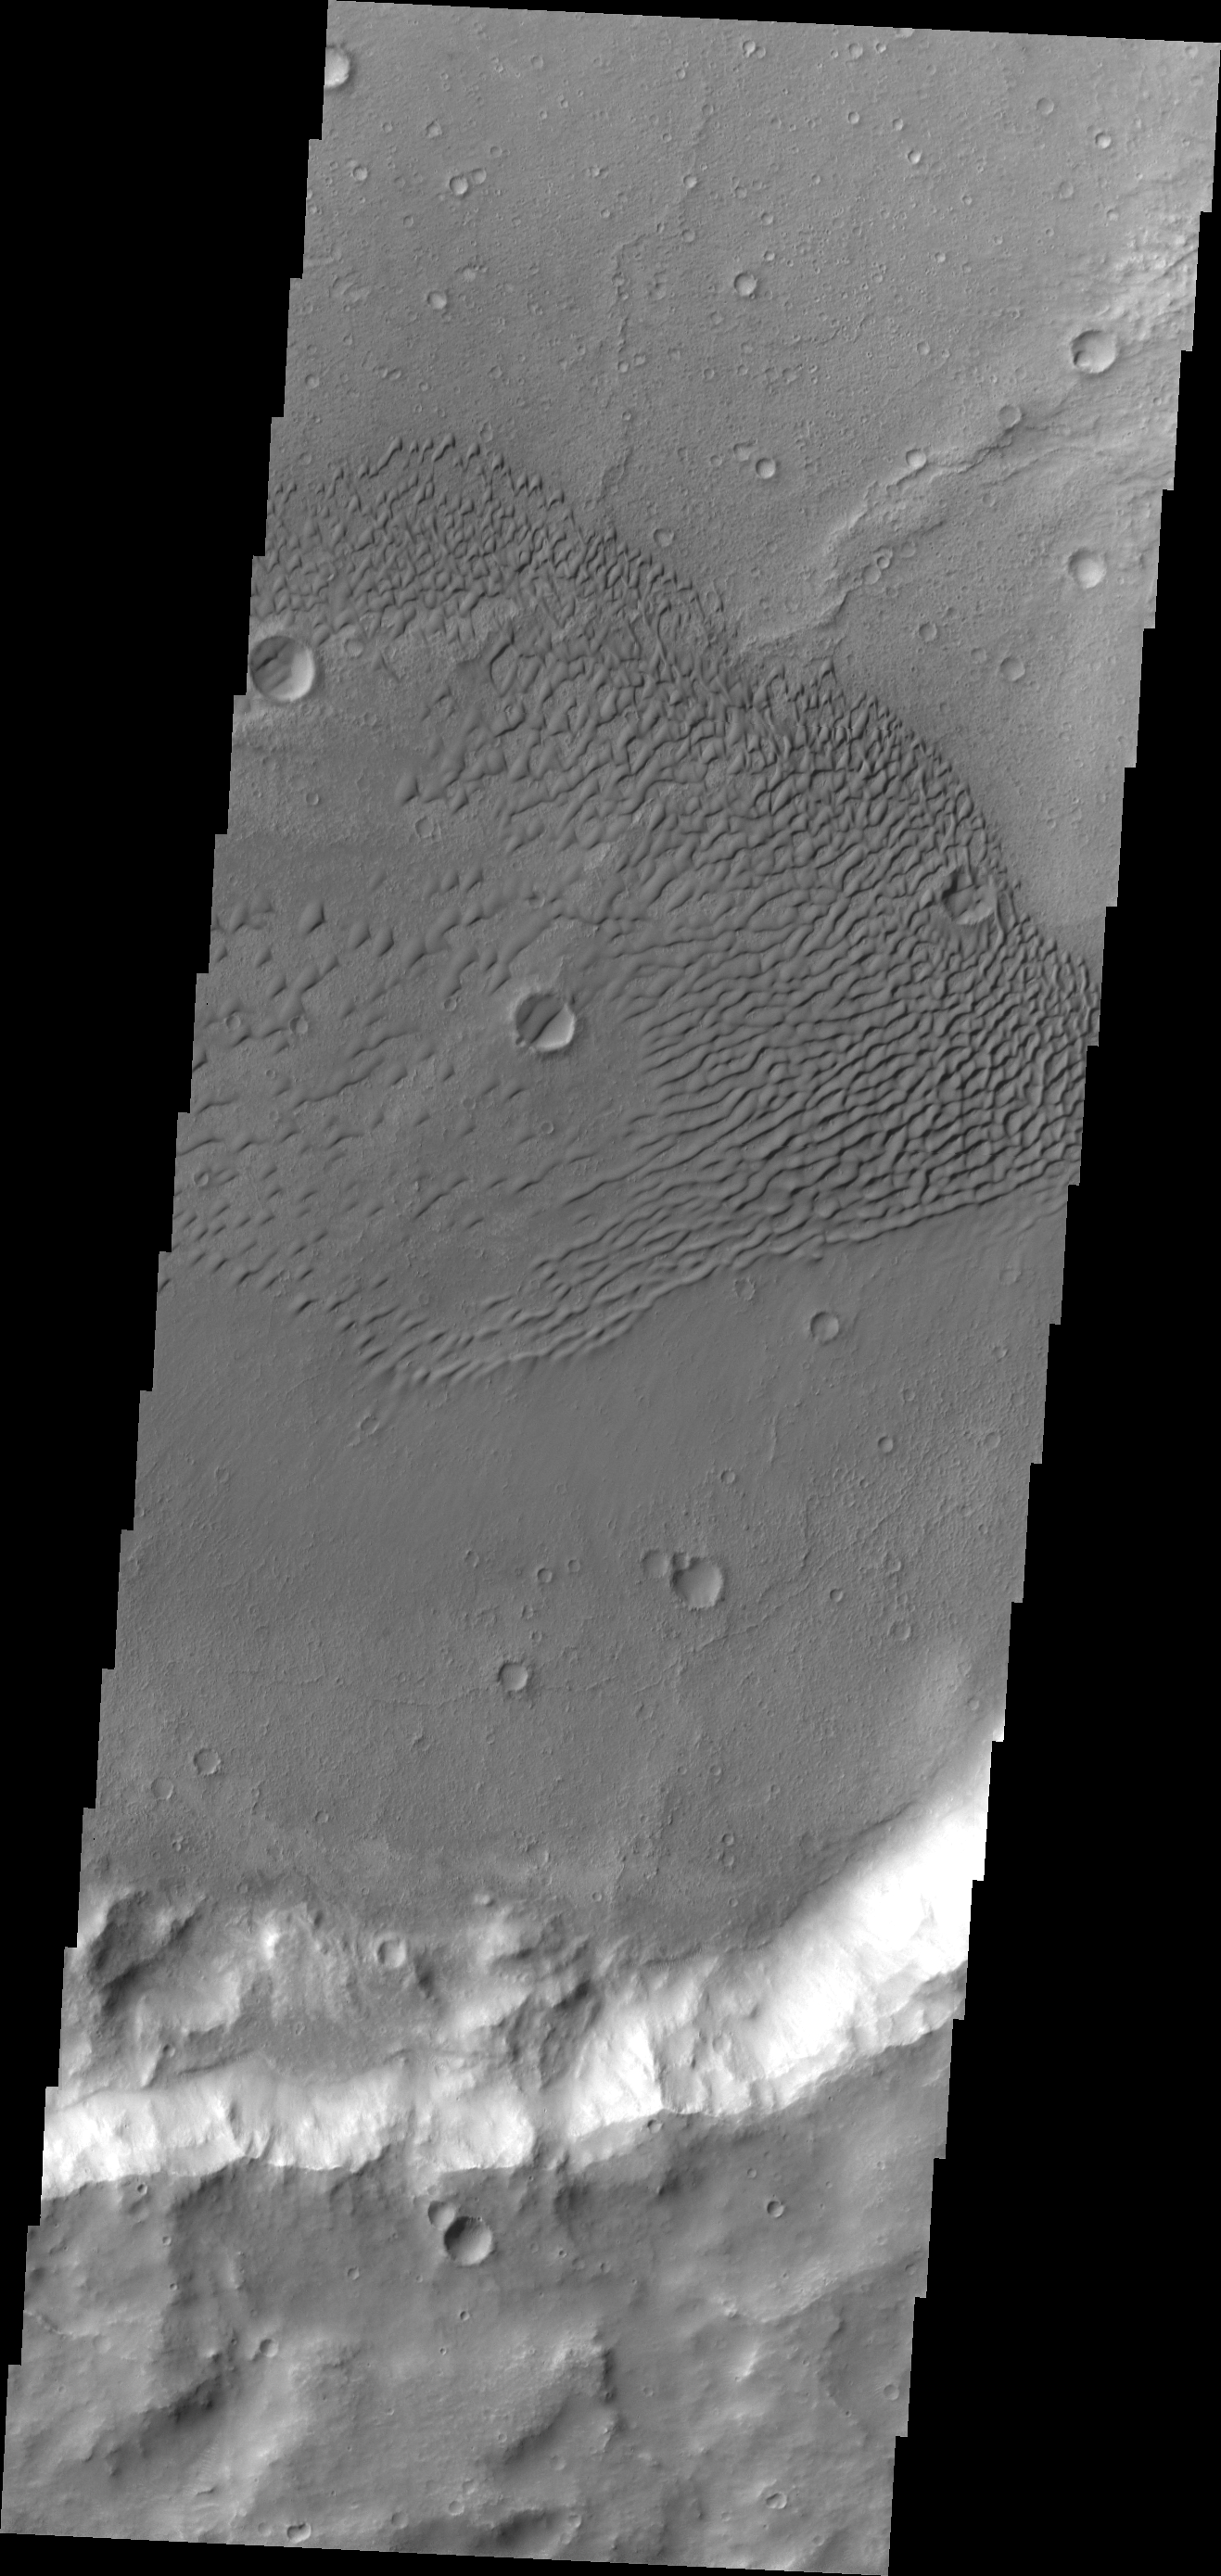

Sand Dunes

Sand dunes cover the floor of this unnamed crater in Terra Cimmeria.

Credit: NASA/JPL/ASU